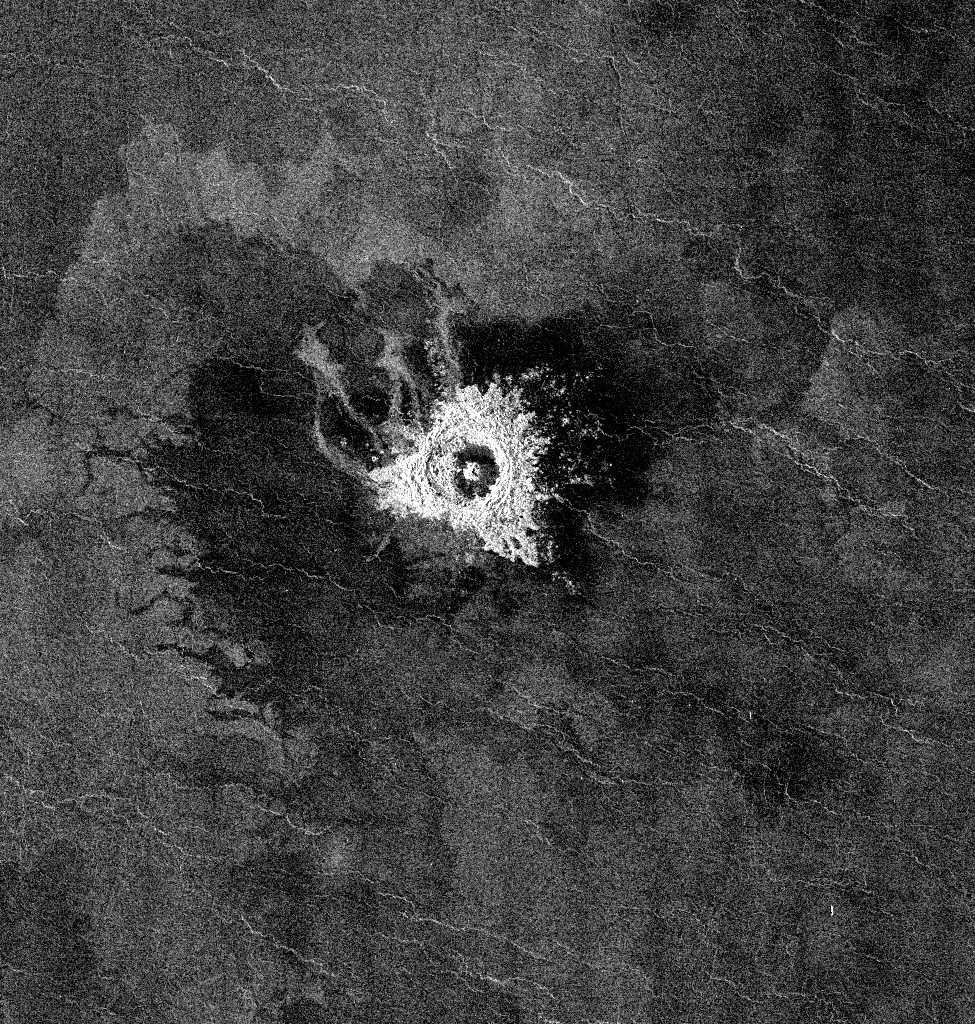

Venus – Impact Crater ‘Jeanne

This Magellan full-resolution image shows Jeanne crater, a 19.5 kilometer (12 mile) diameter impact crater. Jeanne crater is located at 40.0 degrees north latitude and 331.4 degrees longitude. The distinctive triangular shape of the ejecta indicates that the impacting body probably hit obliquely, traveling from southwest to northeast. The crater is surrounded by dark material of two types. The dark area on the southwest side of the crater is covered by smooth (radar-dark) lava flows which have a strongly digitate contact with surrounding brighter flows. The very dark area on the northeast side of the crater is probably covered by smooth material such as fine-grained sediment. This dark halo is asymmetric, mimicking the asymmetric shape of the ejecta blanket. The dark halo may have been caused by an atmospheric shock or pressure wave produced by the incoming body. Jeanne crater also displays several outflow lobes on the northwest side. These flow-like features may have formed by fine-grained ejecta transported by a hot, turbulent flow created by the arrival of the impacting object. Alternatively, they may have formed by flow of impact melt.

Credit: NASA/JPL